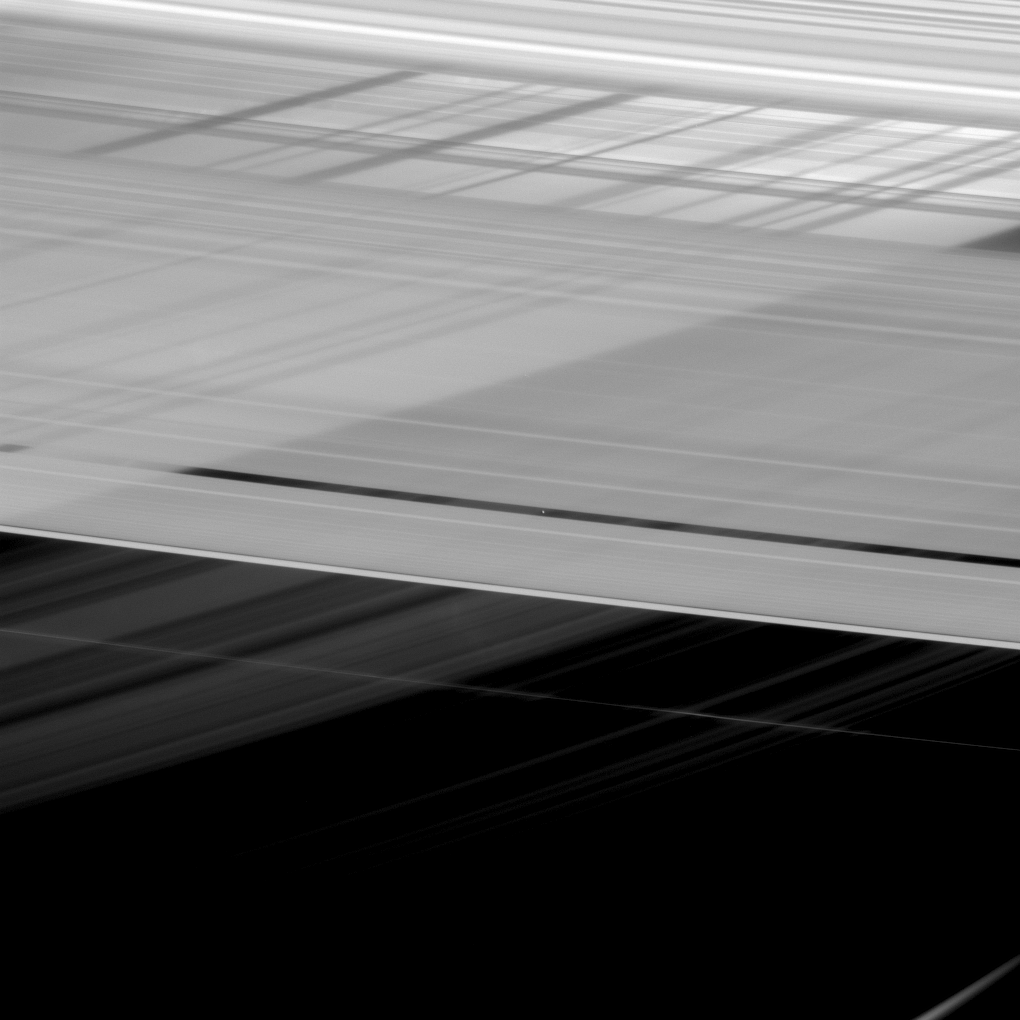

Criss-Crossed Rings

At first glance, Saturn’s rings appear to be intersecting themselves in an impossible way. In actuality, this view from NASA’s Cassini spacecraft shows the rings in front of the planet, upon which the shadow of the rings is cast. And because rings like the A ring and Cassini Division, which appear in the foreground, are not entirely opaque, the disk of Saturn and those ring shadows can be seen directly through the rings themselves.

Saturn’s rings have complex and detailed structures, many of which can be seen here. In some cases, the reasons for the gaps and ringlets are known; for example, Pan (17 miles or 28 kilometers across) — seen here near image center — keeps open the Encke gap. But in other cases, the origins and natures of gaps and ringlets are still poorly understood.

This view looks toward the sunlit side of the rings from about 14 degrees above the ring plane. The image was taken in visible light with the Cassini spacecraft narrow-angle camera on Feb. 11, 2016.

The view was acquired at a distance of approximately 1.2 million miles (1.9 million kilometers) from Pan and at a Sun-Pan-spacecraft, or phase, angle of 85 degrees. Image scale is 6 miles (10 kilometers) per pixel.

The Cassini mission is a cooperative project of NASA, ESA (the European Space Agency) and the Italian Space Agency. The Jet Propulsion Laboratory, a division of the California Institute of Technology in Pasadena, manages the mission for NASA’s Science Mission Directorate, Washington. The Cassini orbiter and its two onboard cameras were designed, developed and assembled at JPL. The imaging operations center is based at the Space Science Institute in Boulder, Colorado.

Credit: NASA/JPL-Caltech/Space Science Institute